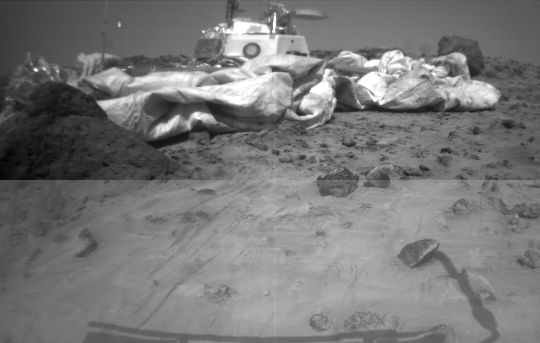

Lander and “Mini Matterhorn” Rock

One of the two forward cameras aboard the Sojourner rover took this image of the Sagan Memorial Station on Sol 26. The angular resolution of the camera is about three milliradians (.018 degrees) per pixel, which is why the image appears grainy. The field of view of each rover camera is about 127 degrees horizontally and 90 degrees vertically.

Features seen on the lander include (from left to right): the Atmospheric Structure Instrument/Meteorology Package (ASI/MET) mast with windsocks; the low-gain antenna mast, the Imager for Mars Pathfinder (IMP) on its mast at center; the disc-shaped high-gain antenna at right, and areas of deflated airbags. The dark circle on the lander body is a filtered vent that allowed air to escape during launch, and allowed the lander to repressurize upon landing. The high-gain antenna is pointed at Earth. The large rock “Yogi,” which Sojourner has approached and studied, as at the far right of the image. “Mini Matterhorn” is the large rock situated in front of the lander at left.

The horizontal line at the center of the image is due to differences in light-metering for different portions of the image. The shadow of Sojourner and its antenna are visible at the lower section of the image. The antenna’s shadow falls across a light-colored rock.

Mars Pathfinder is the second in NASA’s Discovery program of low-cost spacecraft with highly focused science goals. The Jet Propulsion Laboratory, Pasadena, CA, developed and manages and Mars Pathfinder mission for NASA’s Office of Space Science, Washington, D.C. JPL is an operating division of the California Institute of Technology (Caltech). The Imager for Mars Pathfinder (IMP) was developed by the University of Arizona Lunar and Planetary Laboratory under contract to JPL. Peter Smith is the Principal Investigator.

Photojournal note: Sojourner spent 83 days of a planned seven-day mission exploring the Martian terrain, acquiring images, and taking chemical, atmospheric and other measurements. The final data transmission received from Pathfinder was at 10:23 UTC on September 27, 1997. Although mission managers tried to restore full communications during the following five months, the successful mission was terminated on March 10, 1998.

Credit: NASA/JPL/University of Arizona